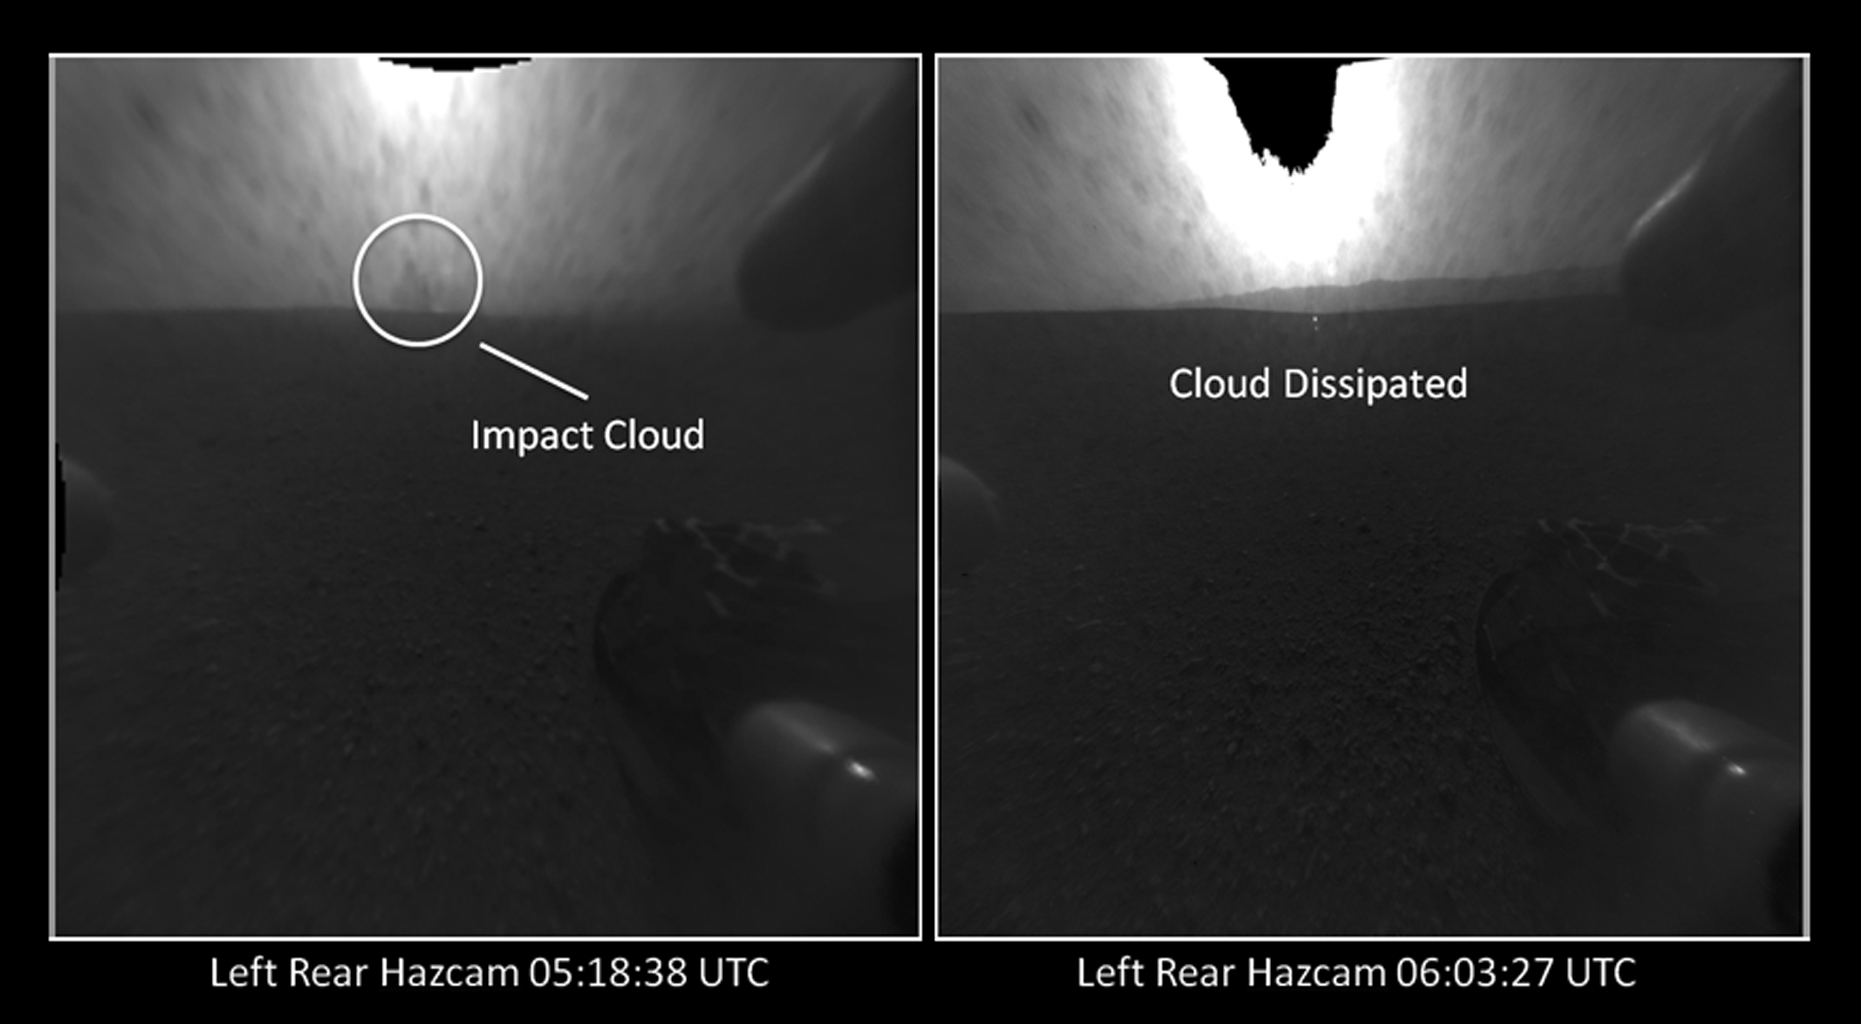

Witnessing the Descent Stage Crash?

The distant blob seen in the view on left, taken by a Hazard-Avoidance camera on NASA’s Curiosity rover, may be a cloud created during the crash of the rover’s descent stage. Pictures taken about 45 minutes later (right) do not show the cloud, providing further evidence it was from the crash.

The bright spot at upper center, which is larger in the view at right, is due to image saturation from looking at the sun.

These images are from the rover’s rear Hazard-avoidance cameras. They are one-quarter of full resolution.

JPL manages the Mars Science Laboratory/Curiosity for NASA’s Science Mission Directorate in Washington. The rover was designed, developed and assembled at JPL, a division of the California Institute of Technology in Pasadena.

Credit: NASA/JPL-Caltech